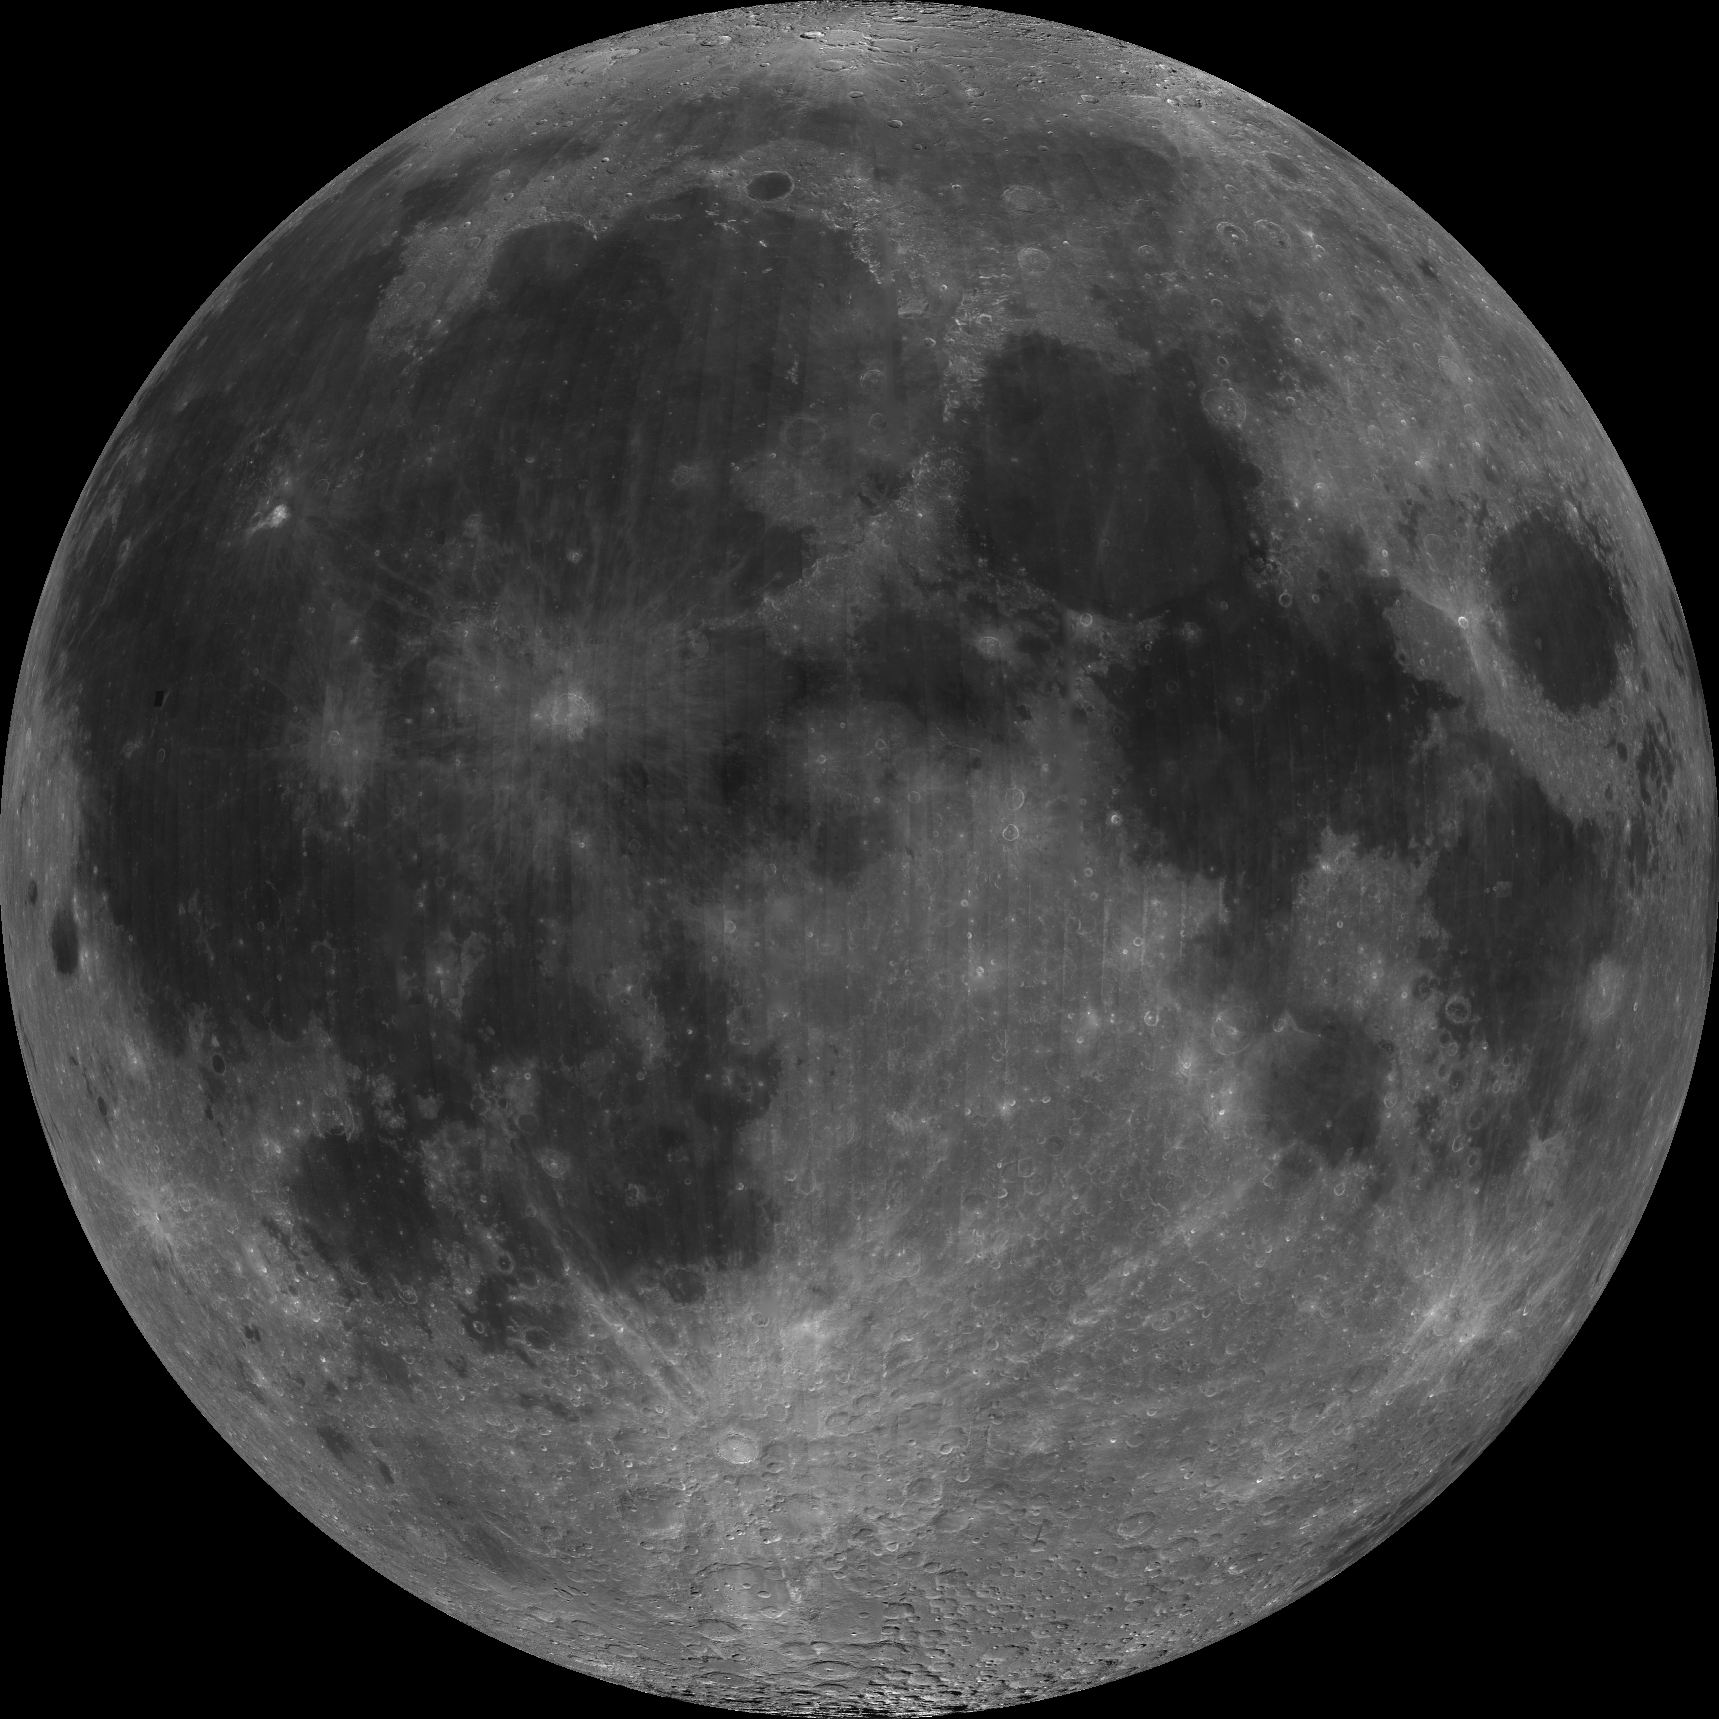

Nearside of Earth’s Moon as Seen by the Clementine Spacecraft

About 50,000 Clementine images were processed to produce the four orthographic views of the Moon. Images PIA00302, PIA00303, PIA00304, and PIA00305 show albedo variations (normalized brightness or reflectivity) of the surface at a wavelength of 750 nm (just longward of visible red). The image projection is centered at 0 degree latitude and 0 degree longitude. The lunar nearside is a contrast between dark and light albedo surfaces that has been fancied as the “Man in the Moon.” Lunar terrain types are still designated by their 17th century name maria (dark albedo features also known as basins) and terra (brighter albedo features also known as uplands or highlands). The maria constitutes about 16 percent and the terra 84 percent of the lunar surface. The nearside is composed of about 30 percent maria. Extensive bright ray systems surround craters Copernicus (upper left center) and Tycho (near bottom). Studies have shown that two major processes, impact and basaltic volcanism have shaped the major physical features of the lunar surface.

Credit: NASA/JPL/USGS